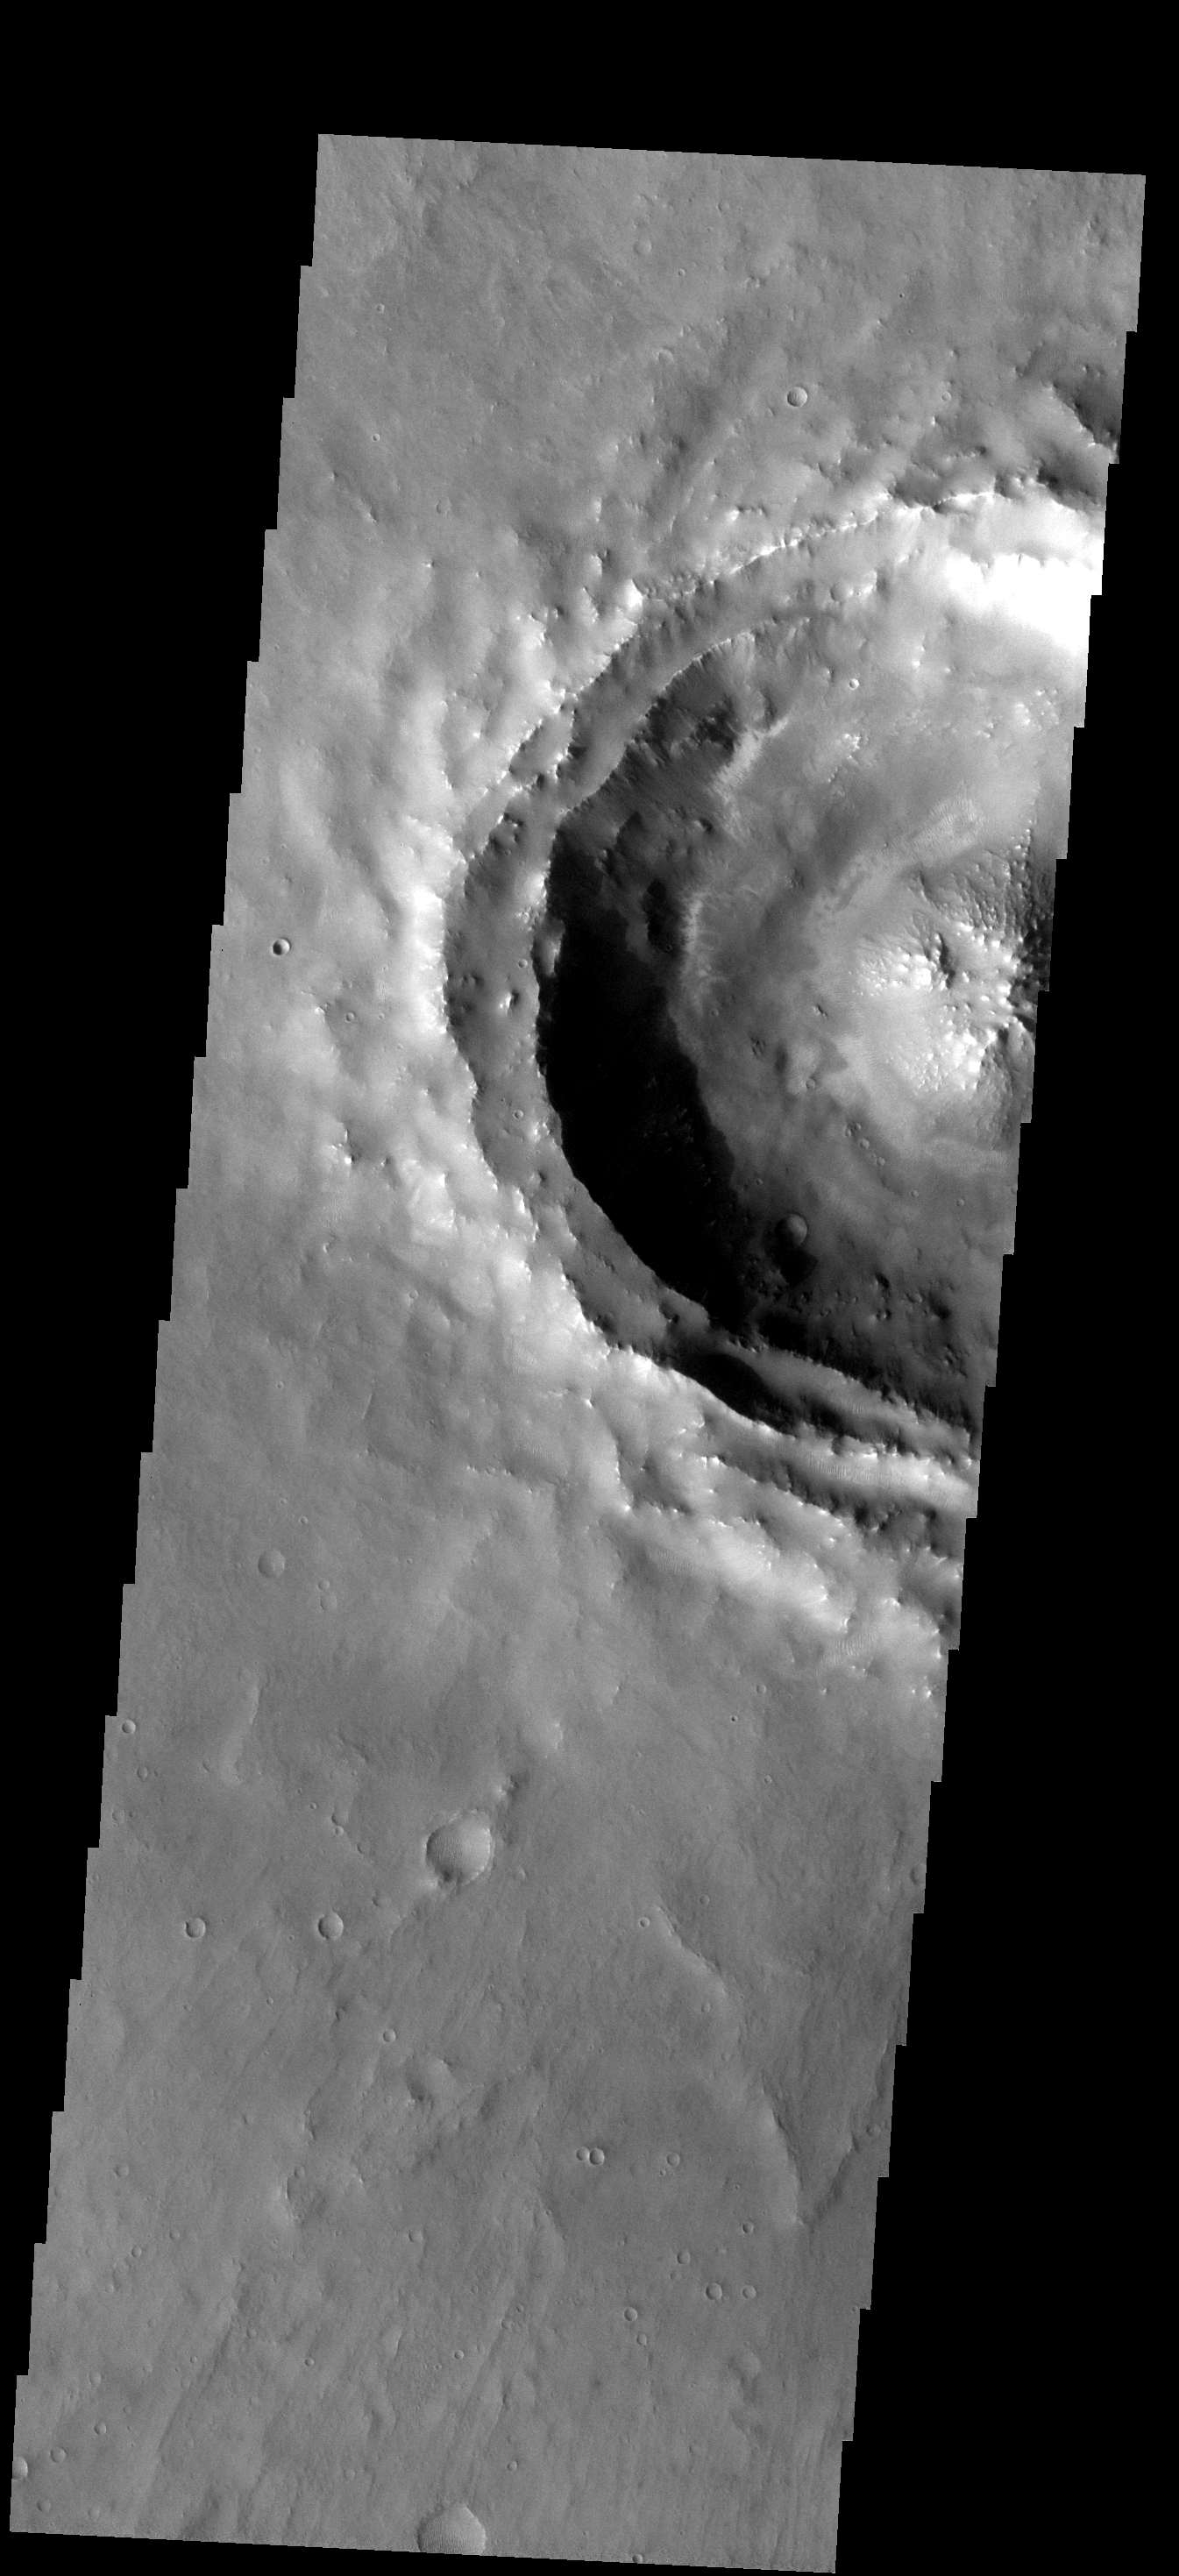

Classic Crater

This VIS image covers half of an unnamed crater south of Coprates Chasma. This type of crater is termed a “central peak” crater. Note the central rise on the floor of the crater. This rise or peak was formed by rebound of the ground during the impacting event and crater formation.

Image information: VIS instrument. Latitude -18.0N, Longitude 294.5E. 17 meter/pixel resolution.

Please see the THEMIS Data Citation Note for details on crediting THEMIS images.

Note: this THEMIS visual image has not been radiometrically nor geometrically calibrated for this preliminary release. An empirical correction has been performed to remove instrumental effects. A linear shift has been applied in the cross-track and down-track direction to approximate spacecraft and planetary motion. Fully calibrated and geometrically projected images will be released through the Planetary Data System in accordance with Project policies at a later time.

NASA’s Jet Propulsion Laboratory manages the 2001 Mars Odyssey mission for NASA’s Office of Space Science, Washington, D.C. The Thermal Emission Imaging System (THEMIS) was developed by Arizona State University, Tempe, in collaboration with Raytheon Santa Barbara Remote Sensing. The THEMIS investigation is led by Dr. Philip Christensen at Arizona State University. Lockheed Martin Astronautics, Denver, is the prime contractor for the Odyssey project, and developed and built the orbiter. Mission operations are conducted jointly from Lockheed Martin and from JPL, a division of the California Institute of Technology in Pasadena.

Credit: NASA/JPL/ASU